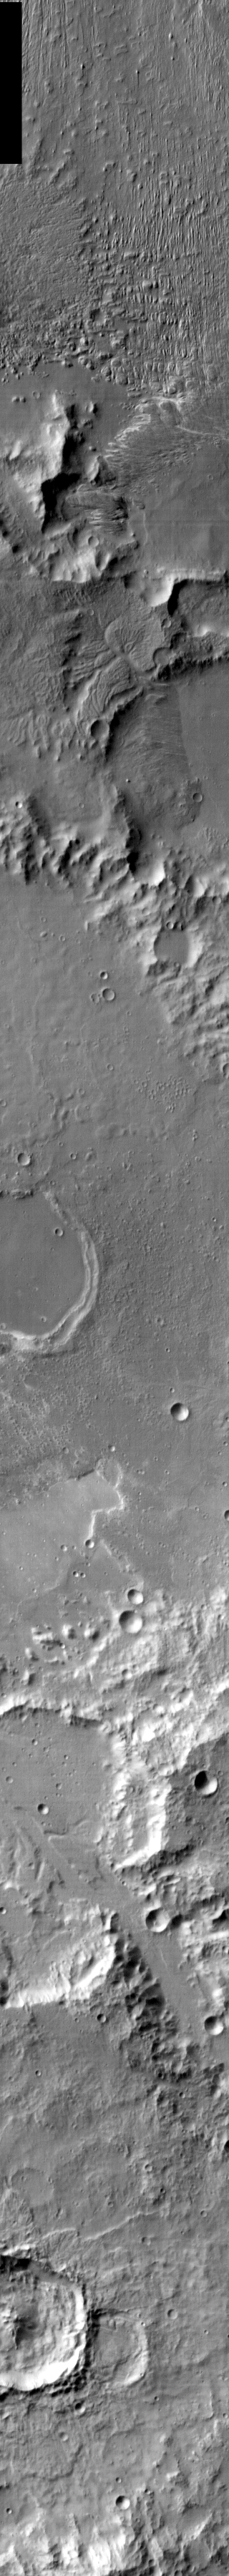

Gusev Crater in Infrared

Released 8 January 2004

Long before the MER landers were named or launched, the two orbiters at Mars were asked to examine landing sites. Both the Odyssey and Mars Global Surveyor spacecraft have been collecting landing site data for the past two years. The MGS and ODY data were used as part of the decision making process in the final selection of the two landing sites. The types of data collected by the two orbiters included not only images of the surface but also thermal data about the surface composition, atmospheric data about the climate at each location, and the tracking of major dust storms in the region prior to landing. The presence of, and data collected by, the MGS and ODY orbiters have proven invaluable in MER mission planning.

This infrared image covers most of the eastern side of Gusev Crater, slightly to the east of Spirit’s landing spot. To the south, it shows the northern end of Ma’adim Vallis, which is thought to have brought water into Gusev Crater in the distant past. This image was taken on 2 August 2002.

Image information: IR instrument. Latitude -14.4, Longitude 176.2 East (183.8 West). 100 meter/pixel resolution.

Note: this THEMIS visual image has not been radiometrically nor geometrically calibrated for this preliminary release. An empirical correction has been performed to remove instrumental effects. A linear shift has been applied in the cross-track and down-track direction to approximate spacecraft and planetary motion. Fully calibrated and geometrically projected images will be released through the Planetary Data System in accordance with Project policies at a later time.

NASA’s Jet Propulsion Laboratory manages the 2001 Mars Odyssey mission for NASA’s Office of Space Science, Washington, D.C. The Thermal Emission Imaging System (THEMIS) was developed by Arizona State University, Tempe, in collaboration with Raytheon Santa Barbara Remote Sensing. The THEMIS investigation is led by Dr. Philip Christensen at Arizona State University. Lockheed Martin Astronautics, Denver, is the prime contractor for the Odyssey project, and developed and built the orbiter. Mission operations are conducted jointly from Lockheed Martin and from JPL, a division of the California Institute of Technology in Pasadena.

Credit: NASA/JPL/Arizona State University